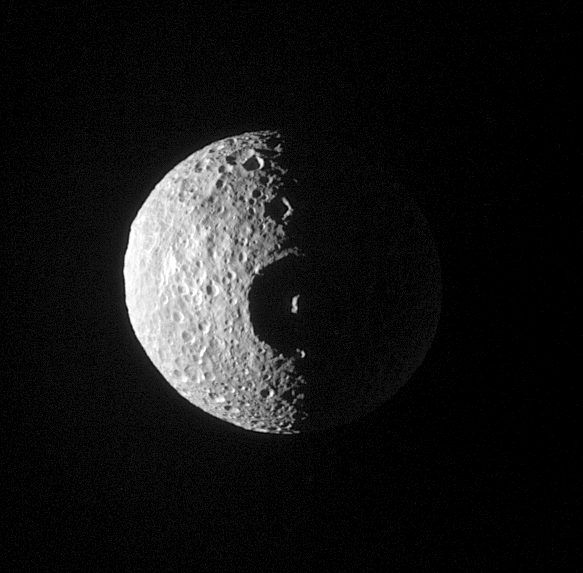

Herschel: Dead-On

Saturn’s moon Mimas has many large craters, but its Herschel crater dwarfs all the rest. This large crater 130 kilometers wide (80 miles) has a prominent central peak, seen here almost exactly on the terminator. This crater is the moon’s most prominent feature, and the impact that formed it probably nearly destroyed Mimas. Mimas is 398 kilometers (247 miles) across.

This view is predominantly of the leading hemisphere of Mimas. The image has been rotated so that north on Mimas is up.

This image was taken with the Cassini spacecraft narrow angle camera on Jan. 16, 2005, at a distance of approximately 213,000 kilometers (132,000 miles) from Mimas and at a Sun-Mimas-spacecraft, or phase, angle of 84 degrees. Resolution in the original image was about 1.3 kilometers (0.8 miles) per pixel. A combination of spectral filters sensitive to ultraviolet and polarized light was used to obtain this view. Contrast was enhanced and the image was magnified by a factor of two to aid visibility.

The Cassini-Huygens mission is a cooperative project of NASA, the European Space Agency and the Italian Space Agency. The Jet Propulsion Laboratory, a division of the California Institute of Technology in Pasadena, manages the mission for NASA’s Science Mission Directorate, Washington, D.C. The Cassini orbiter and its two onboard cameras were designed, developed and assembled at JPL. The imaging team is based at the Space Science Institute, Boulder, Colo.

Credit: NASA/JPL/Space Science Institute